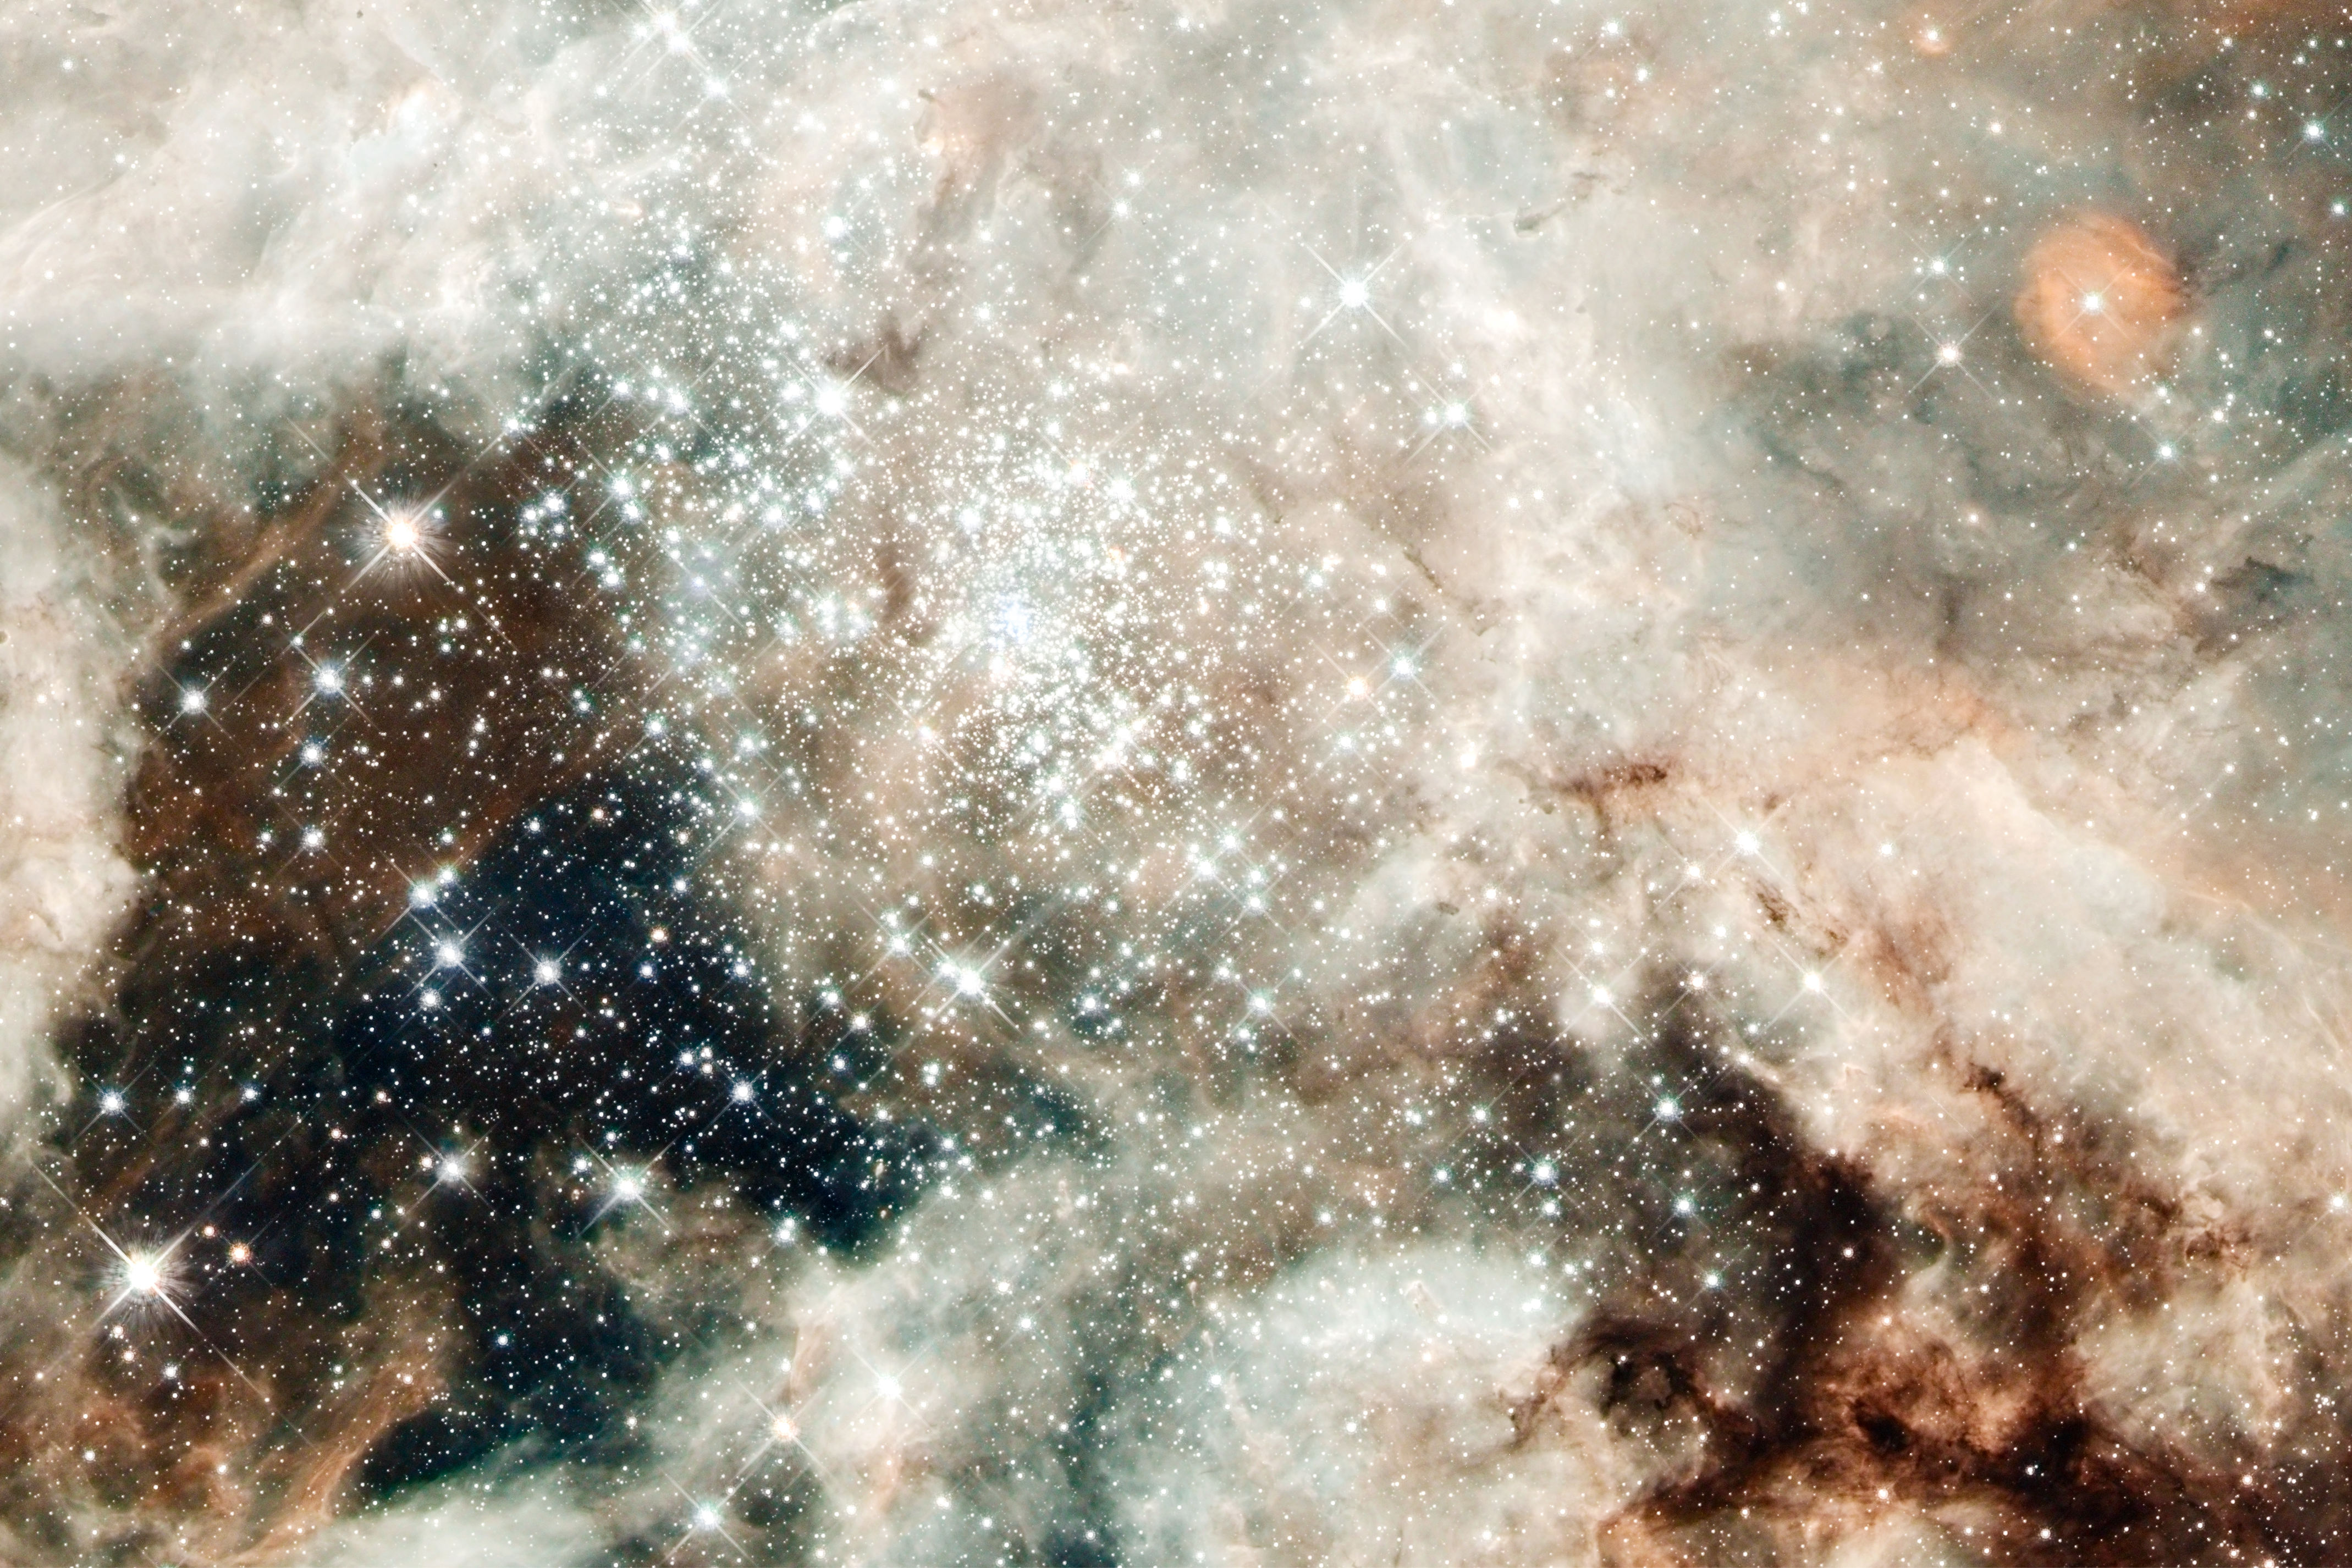

Hubble Images 30 Doradus: NGC 2070

The nebula's sparkling centerpiece is a giant, young star cluster named NGC 2070, only 2 million years old. Its stellar inhabitants number roughly 500,000. The cluster is a hotbed for young, massive stars. The cluster's dense core, known as R136, is packed with some of the heftiest stars found in the nearby universe.

The cluster's core is home to more than 10,000 stars. Several of them may be over 100 times more massive than our Sun. These hefty stars are destined to pop off, like a string of firecrackers, as supernovas in a few million years. Only two or three of the hottest stars in R136 are providing 50 percent of the radiation in the cluster.

30 Doradus is the brightest, nearby star-forming region and home to the most massive stars in our cosmic neighborhood of about 25 galaxies. The nebula is close enough to Earth that Hubble can resolve individual stars, giving astronomers important information about the stars' birth and evolution. 30 Doradus resides 170,000 light-years away in the Large Magellanic Cloud, a small, satellite galaxy of our Milky Way.

Credit: NASA, ESA, D. Lennon and E. Sabbi (ESA/STScI), J. Anderson, S. E. de Mink, R. van der Marel, T. Sohn, and N. Walborn (STScI), N. Bastian (Excellence Cluster, Munich), L. Bedin (INAF, Padua), E. Bressert (ESO), P. Crowther (University of Sheffield), A. de Koter (University of Amsterdam), C. Evans (UKATC/STFC, Edinburgh), A. Herrero (IAC, Tenerife), N. Langer (AifA, Bonn), I. Platais (JHU), and H. Sana (University of Amsterdam)